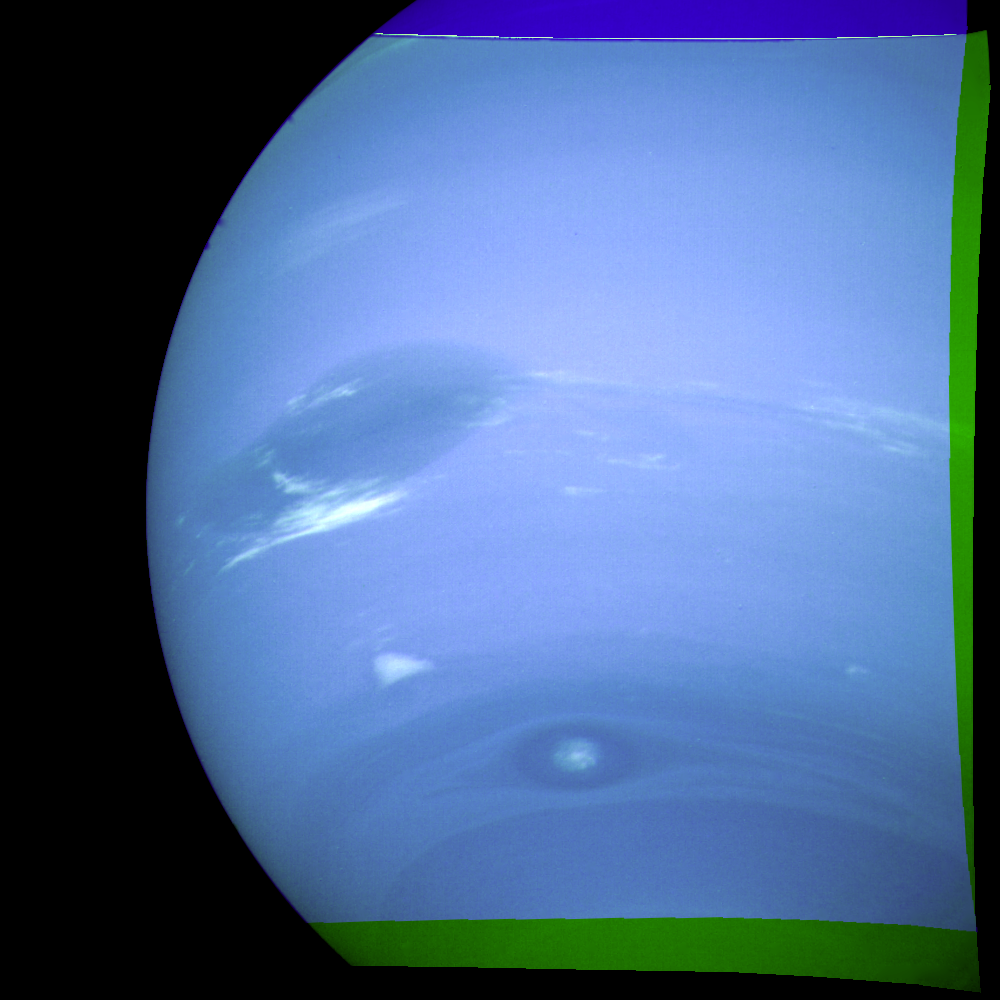

Neptune – Great Dark Spot, Scooter, Dark Spot 2

This photograph of Neptune was reconstructed from two images taken by Voyager 2’s narrow-angle camera, through the green and clear filters. The image shows three of the features that Voyager 2 has been photographing during recent weeks. At the north (top) is the Great Dark Spot, accompanied by bright, white clouds that undergo rapid changes in appearance. To the south of the Great Dark Spot is the bright feature that Voyager scientists have nicknamed ‘Scooter.’ Still farther south is the feature called ‘Dark Spot 2,’ which has a bright core. Each feature moves eastward at a different velocity, so it is only occasionally that they appear close to each other, such as at the time this picture was taken. The Voyager Mission is conducted by JPL for NASA’s Office of Space Science and Applications.

Credit: NASA/JPL